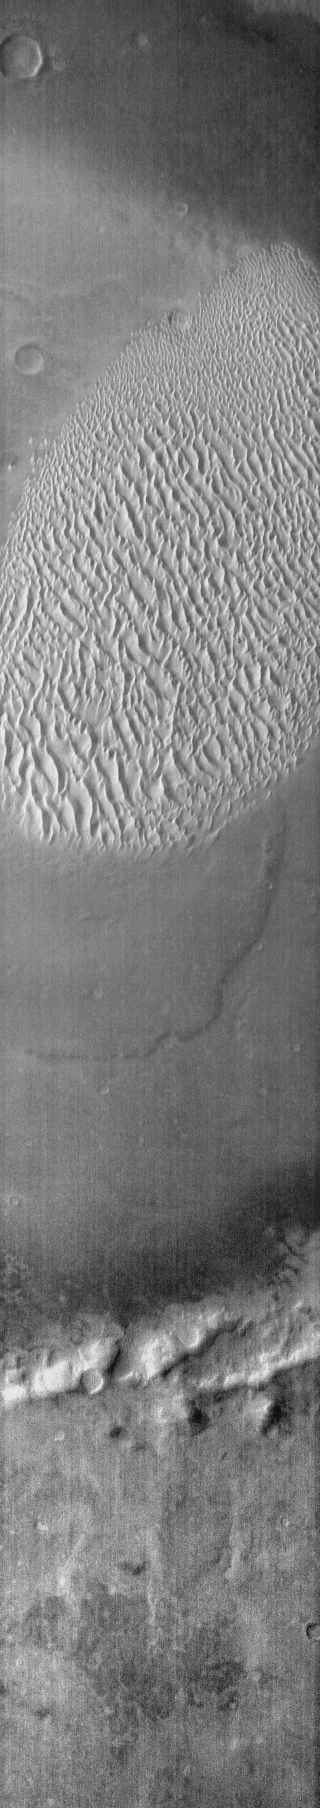

Proctor Crater Dunes

This infrared (IR) image of Proctor Crater shows the dune field on the floor of the crater. The dunes are bright in this daytime image, indicating they are warmer than the surrounding crater materials.

Image information: IR instrument. Latitude -48.1N, Longitude 30.2E. 95 meter/pixel resolution.

Please see the THEMIS Data Citation Note for details on crediting THEMIS images.

Note: this THEMIS visual image has not been radiometrically nor geometrically calibrated for this preliminary release. An empirical correction has been performed to remove instrumental effects. A linear shift has been applied in the cross-track and down-track direction to approximate spacecraft and planetary motion. Fully calibrated and geometrically projected images will be released through the Planetary Data System in accordance with Project policies at a later time.

NASA’s Jet Propulsion Laboratory manages the 2001 Mars Odyssey mission for NASA’s Office of Space Science, Washington, D.C. The Thermal Emission Imaging System (THEMIS) was developed by Arizona State University, Tempe, in collaboration with Raytheon Santa Barbara Remote Sensing. The THEMIS investigation is led by Dr. Philip Christensen at Arizona State University. Lockheed Martin Astronautics, Denver, is the prime contractor for the Odyssey project, and developed and built the orbiter. Mission operations are conducted jointly from Lockheed Martin and from JPL, a division of the California Institute of Technology in Pasadena.

Credit: NASA/JPL/ASU